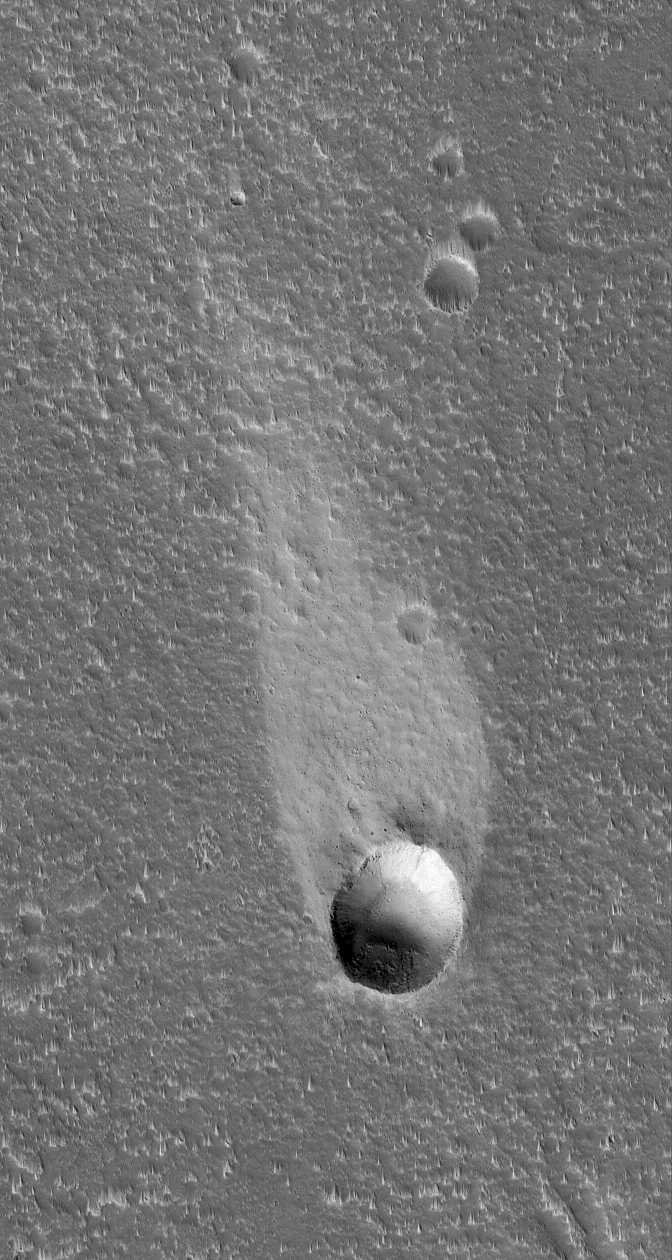

Windswept

10 June 2006
This Mars Global Surveyor (MGS) Mars Orbiter Camera (MOC) image shows a light-toned wind streak created in the lee — the downwind side — of an impact crater in the Cyane Fossae region of Mars. Winds blowing from the bottom (south) toward the top (north) swept this scene clean of fine, bright dust except for the dust that had accumulated in a few protected areas such as that in the lee of this crater.

Location near: 42.0°N, 125.8°W
Image width: ~3 km (~1.9 mi)
Illumination from: lower left
Season: Northern Spring

Credit: NASA/JPL/Malin Space Science Systems